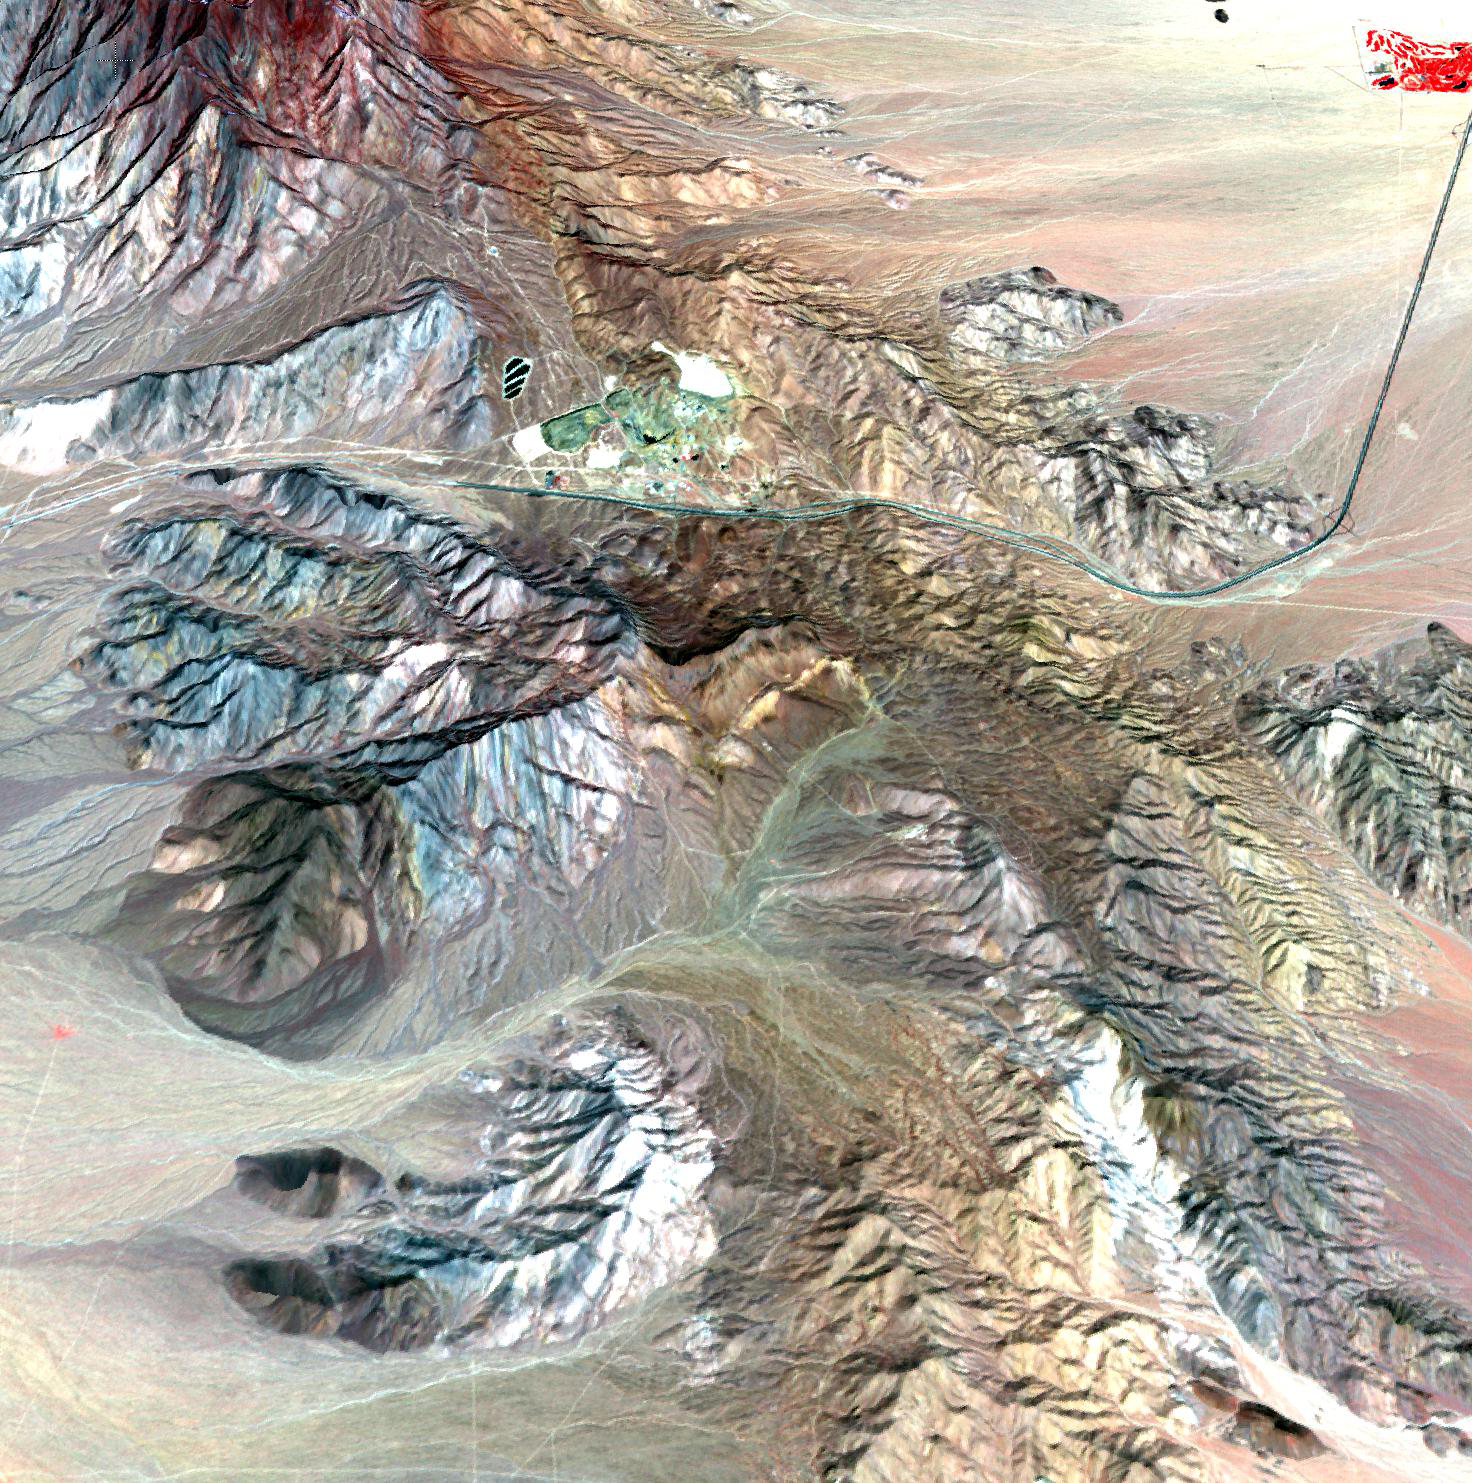

Mountain Pass Mine, California

The Mountain Pass rare earth mine is an open-pit mine of rare earth elements (REEs) in southeastern California near the Nevada border. REEs are vital for the electronics industry, auto manufacturing, and a wide range of other high-tech products. The mine once supplied most of the world’s rare earth elements until its closure in 2002. Since then, China has taken over as the leading supplier of REEs, producing over 96% of the world’s supply. In 2008, Mountain Pass was purchased by a new operator, who plans to produce 20-25% of the world’s REEs by 2014. The image was acquired March 28, 2010, covers an area of 17.3 x 18.5 km, and is located at 35.5 degrees north latitude, 115.5 degrees west longitude.

With its 14 spectral bands from the visible to the thermal infrared wavelength region and its high spatial resolution of 15 to 90 meters (about 50 to 300 feet), ASTER images Earth to map and monitor the changing surface of our planet. ASTER is one of five Earth-observing instruments launched Dec. 18, 1999, on Terra. The instrument was built by Japan’s Ministry of Economy, Trade and Industry. A joint U.S./Japan science team is responsible for validation and calibration of the instrument and data products.

The broad spectral coverage and high spectral resolution of ASTER provides scientists in numerous disciplines with critical information for surface mapping and monitoring of dynamic conditions and temporal change. Example applications are: monitoring glacial advances and retreats; monitoring potentially active volcanoes; identifying crop stress; determining cloud morphology and physical properties; wetlands evaluation; thermal pollution monitoring; coral reef degradation; surface temperature mapping of soils and geology; and measuring surface heat balance.

The U.S. science team is located at NASA’s Jet Propulsion Laboratory, Pasadena, Calif. The Terra mission is part of NASA’s Science Mission Directorate, Washington, D.C.

Credit: NASA/GSFC/METI/ERSDAC/JAROS, and U.S./Japan ASTER Science Team